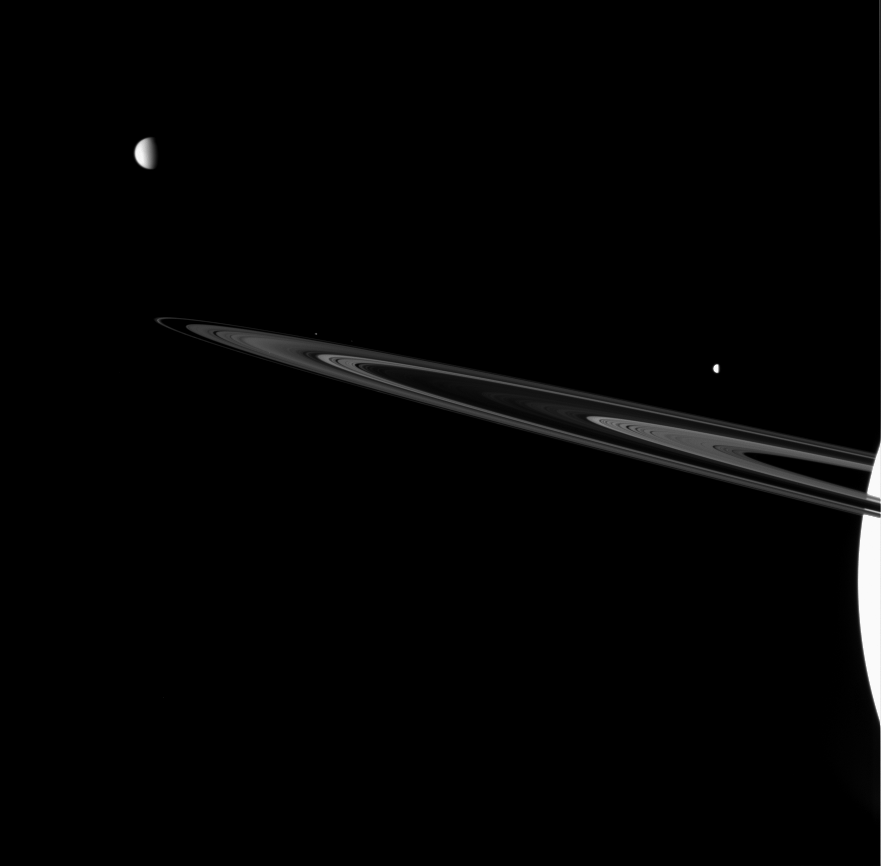

A Diverse Family

Three of Saturn’s brood are captured near the rings in this view from the Cassini spacecraft. Together they showcase the rich variety of worlds found in the Saturn system.

Pictured here are: Titan (5,150 kilometers, or 3,200 miles across) at upper left, Dione (1,126 kilometers, or 700 miles across) at right and Janus (181 kilometers, or 113 miles across) just above the rings left of center.

This view looks toward the unilluminated side of the rings from about 2 degrees above the ringplane. The planet is overexposed in this view.

The image was taken in visible red light with the Cassini spacecraft wide-angle camera on June 24, 2007 at a distance of approximately 1.8 million kilometers (1.1 million miles) from Saturn. Image scale is 183 kilometers (114 miles) per pixel on Titan, 132 kilometers (82 miles) per pixel on Dione and 115 kilometers (71 miles) per pixel at the distance of Janus.

The Cassini-Huygens mission is a cooperative project of NASA, the European Space Agency and the Italian Space Agency. The Jet Propulsion Laboratory, a division of the California Institute of Technology in Pasadena, manages the mission for NASA’s Science Mission Directorate, Washington, D.C. The Cassini orbiter and its two onboard cameras were designed, developed and assembled at JPL. The imaging operations center is based at the Space Science Institute in Boulder, Colo.

Credit: NASA/JPL/Space Science Institute